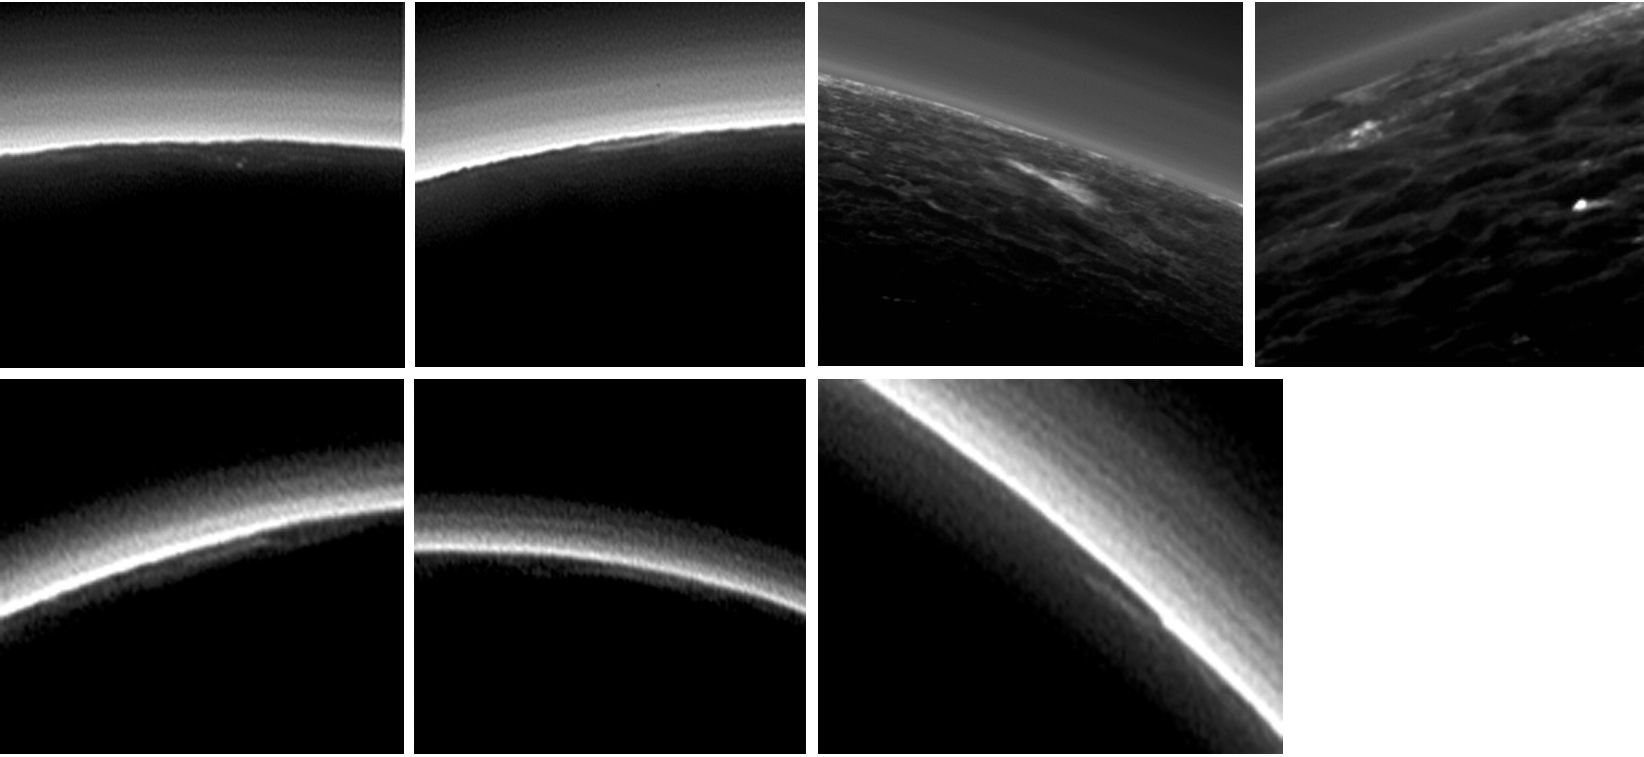

Partly Cloudy on Pluto?

Pluto’s present, hazy atmosphere is almost entirely free of clouds, though scientists from NASA’s New Horizons mission have identified some cloud candidates after examining images taken by the New Horizons Long Range Reconnaissance Imager and Multispectral Visible Imaging Camera, during the spacecraft’s July 2015 flight through the Pluto system. All are low-lying, isolated small features — no broad cloud decks or fields — and while none of the features can be confirmed with stereo imaging, scientists say they are suggestive of possible, rare condensation clouds.

The Johns Hopkins University Applied Physics Laboratory in Laurel, Maryland, designed, built, and operates the New Horizons spacecraft, and manages the mission for NASA’s Science Mission Directorate. The Southwest Research Institute, based in San Antonio, leads the science team, payload operations and encounter science planning. New Horizons is part of the New Frontiers Program managed by NASA’s Marshall Space Flight Center in Huntsville, Alabama.

Credit: NASA/Johns Hopkins University Applied Physics Laboratory/Southwest Research Institute